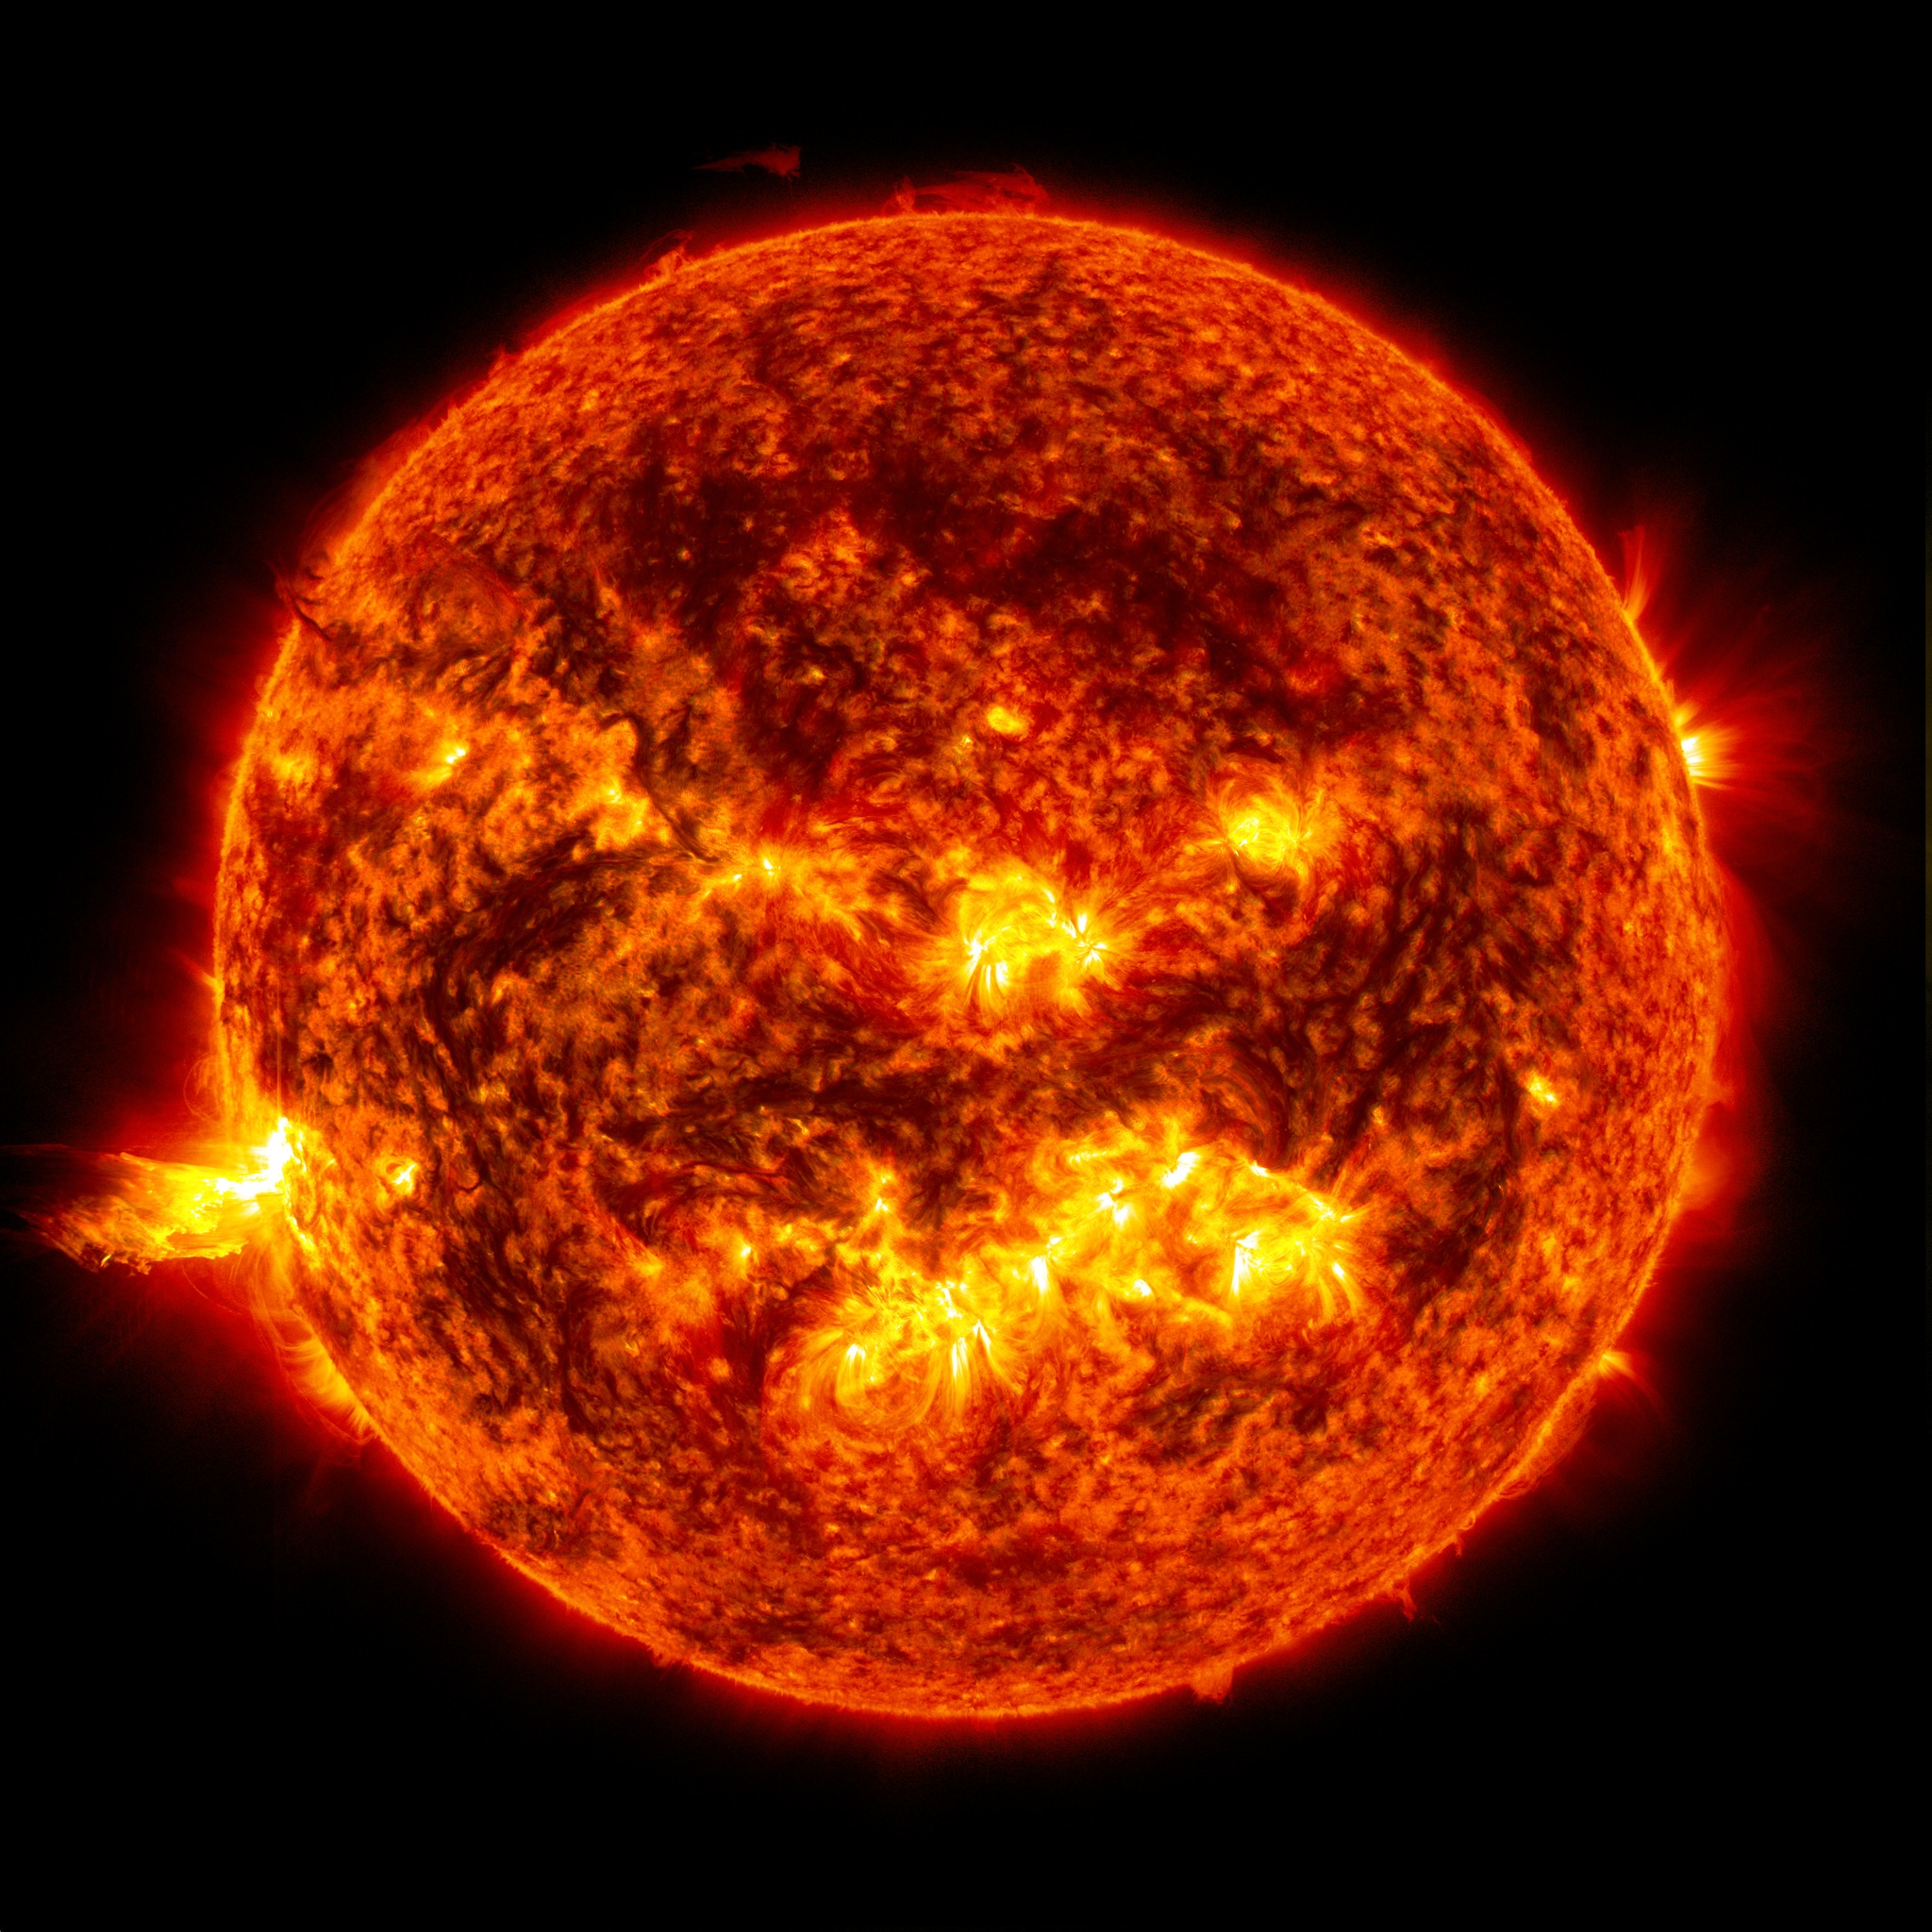

Sun Emits a Solstice CME

Caption: This image from June 20, 2013, at 11:15 p.m. EDT shows the bright light of a solar flare on the left side of the sun and an eruption of solar material shooting through the sun’s atmosphere, called a prominence eruption. Shortly thereafter, this same region of the sun sent a coronal mass ejection out into space. --- On June 20, 2013, at 11:24 p.m., the sun erupted with an Earth-directed coronal mass ejection or CME, a solar phenomenon that can send billions of tons of particles into space that can reach Earth one to three days later. These particles cannot travel through the atmosphere to harm humans on Earth, but they can affect electronic systems in satellites and on the ground. Experimental NASA research models, based on observations from NASA’s Solar Terrestrial Relations Observatory and ESA/NASA’s Solar and Heliospheric Observatory show that the CME left the sun at speeds of around 1350 miles per second, which is a fast speed for CMEs. Earth-directed CMEs can cause a space weather phenomenon called a geomagnetic storm, which occurs when they funnel energy into Earth's magnetic envelope, the magnetosphere, for an extended period of time. The CME’s magnetic fields peel back the outermost layers of Earth's fields changing their very shape. Magnetic storms can degrade communication signals and cause unexpected electrical surges in power grids. They also can cause aurora. Storms are rare during solar minimum, but as the sun’s activity ramps up every 11 years toward solar maximum – currently expected in late 2013 -- large storms occur several times per year. In the past, geomagnetic storms caused by CMEs of this strength and direction have usually been mild.

Credit: NASA/Goddard/SDO